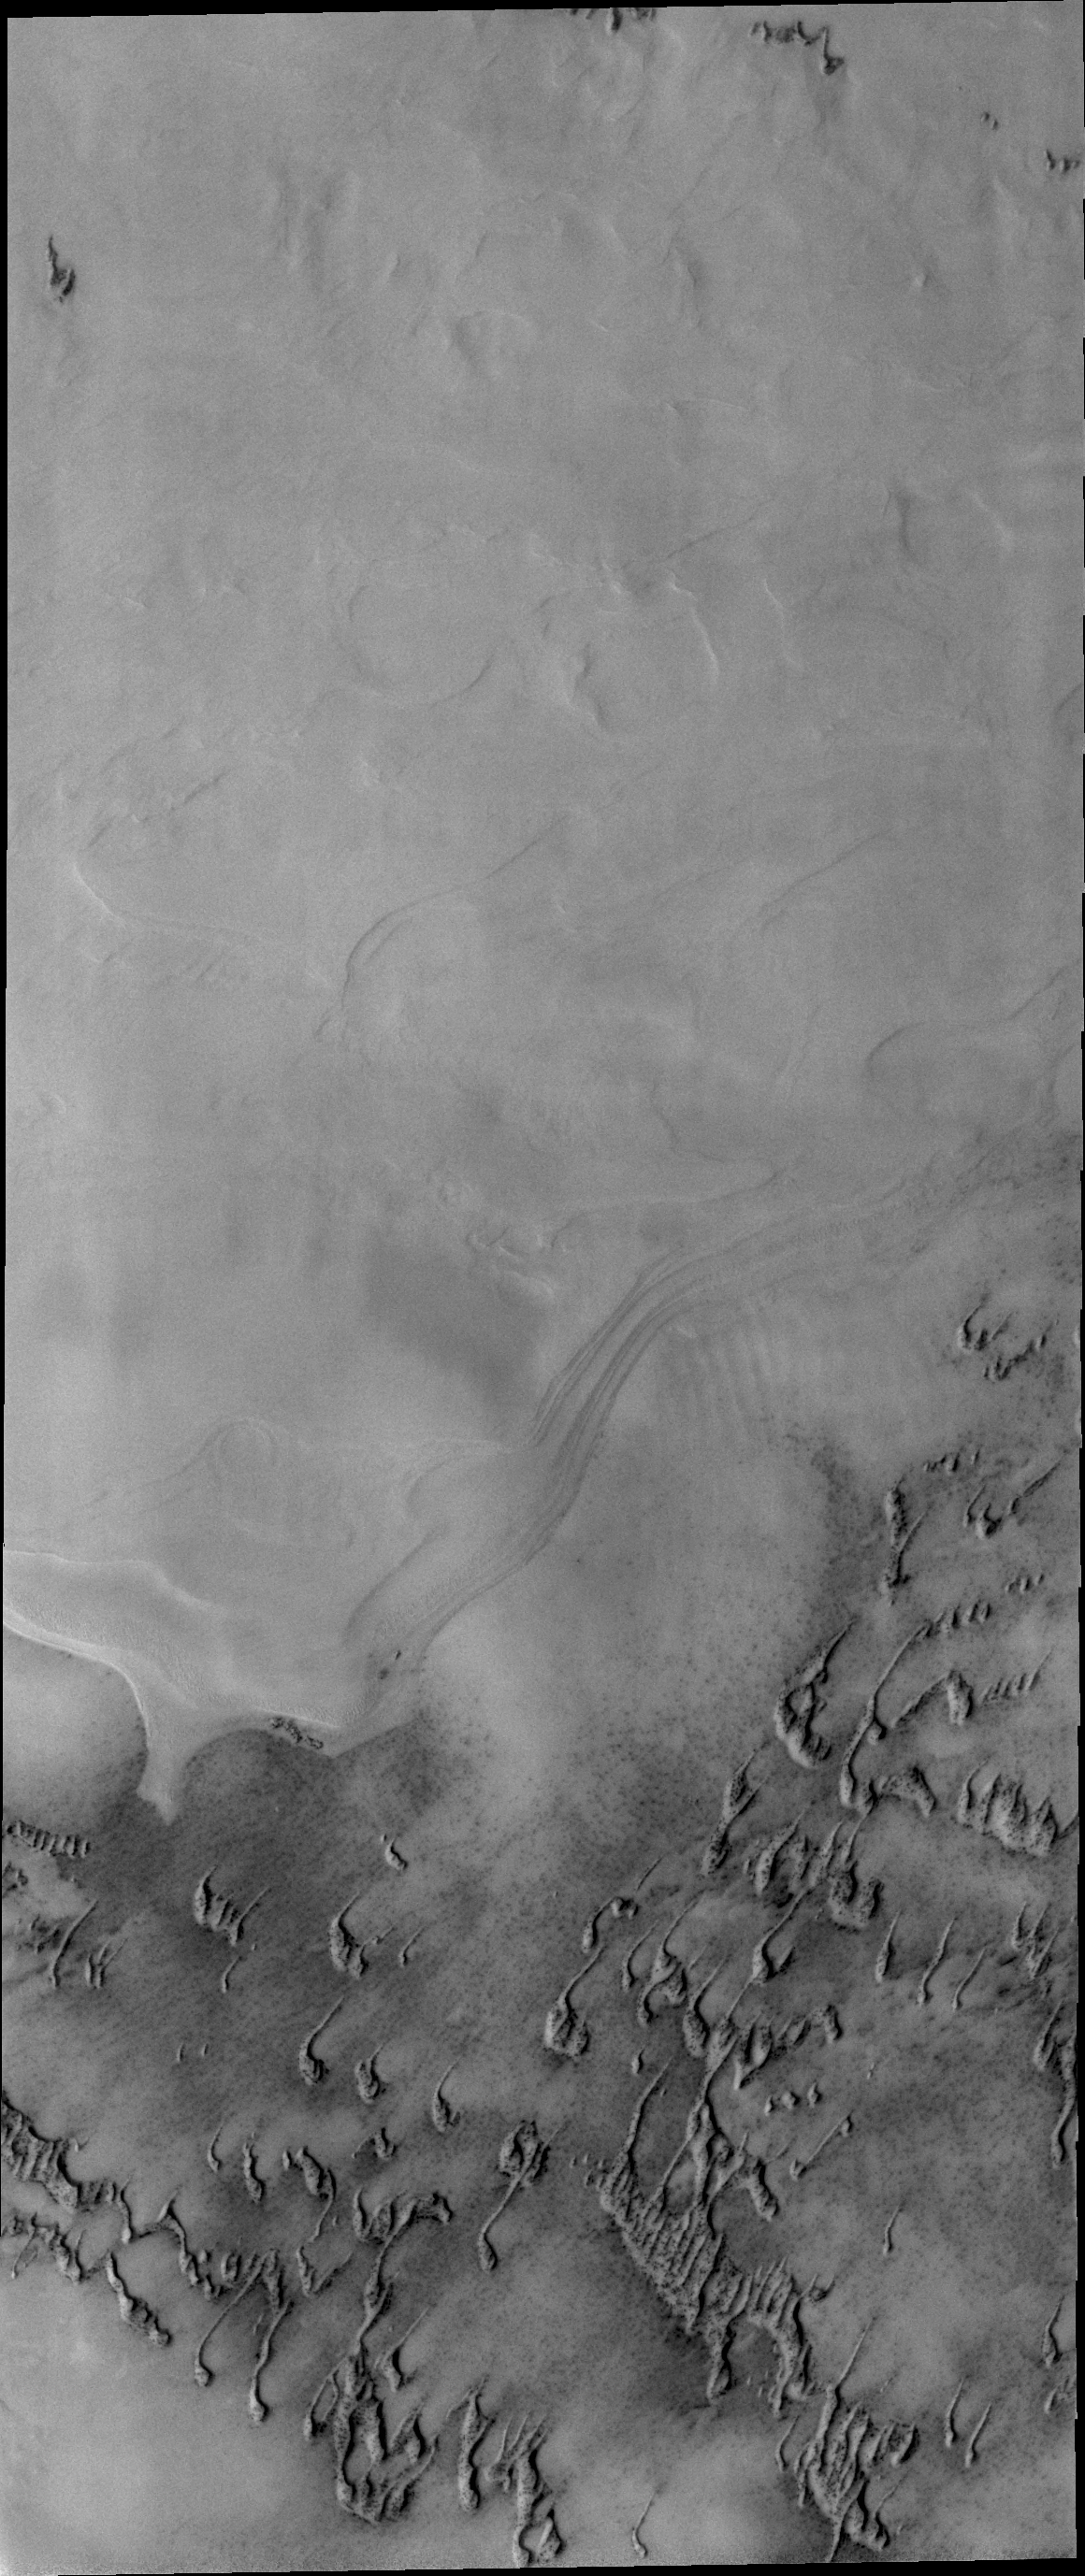

Frosted Dunes

The dunes in this image are still partial covered in frost. They will get darker and darker as the frost is removed and the underlying dark material is completely exposed.

Credit: NASA/JPL/ASU